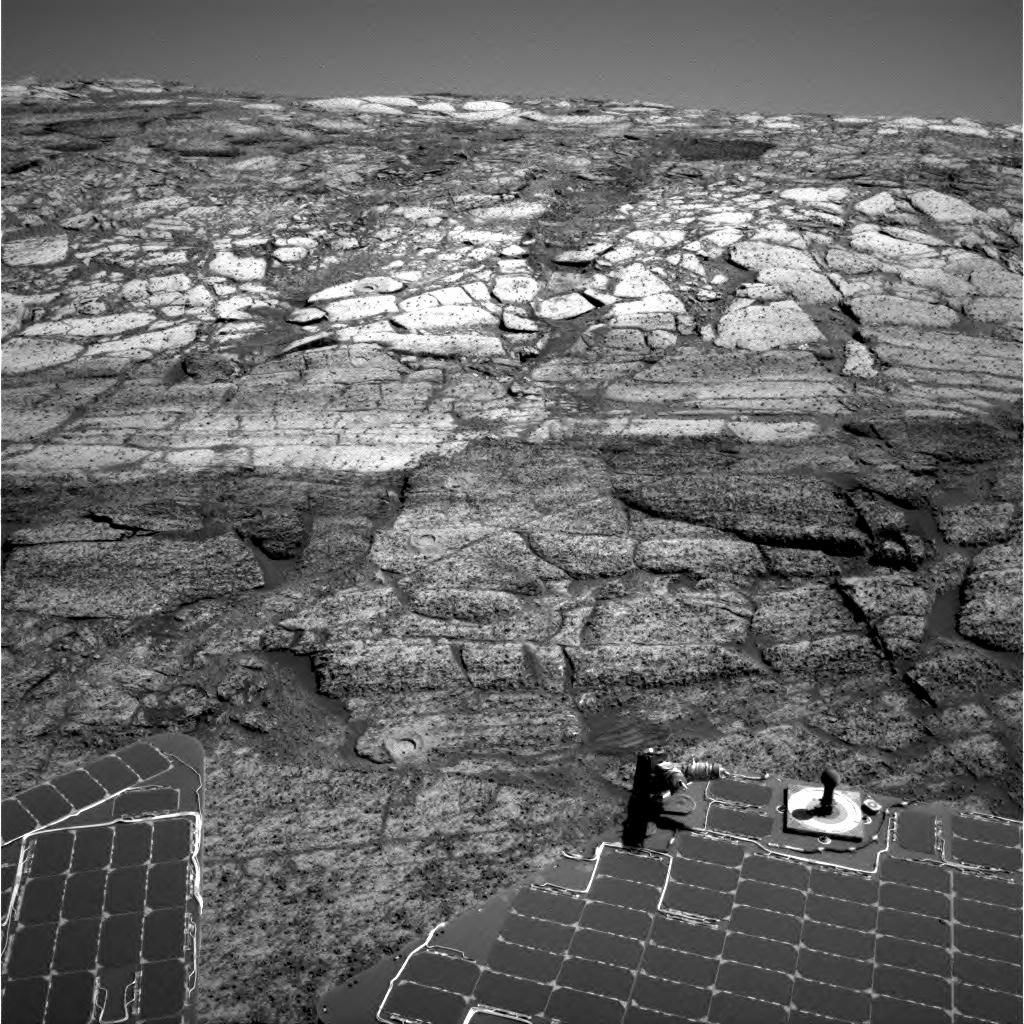

Can You Find the Rat Holes?

Using its rock abrasion tool, otherwise known as “Rat,” NASA’s Mars Exploration Rover Opportunity dotted the slope of “Endurance Crater” with dimples that give scientists a glimpse into its layered geologic history. This image from the rover’s navigation camera, taken on sol 169 (July 15, 2004), highlights the prolific work of the robotic “rodent.” How many Rat holes can you identify? You will be able to check your answer against an image to be posted soon with all the holes identified.

Credit: NASA/JPL